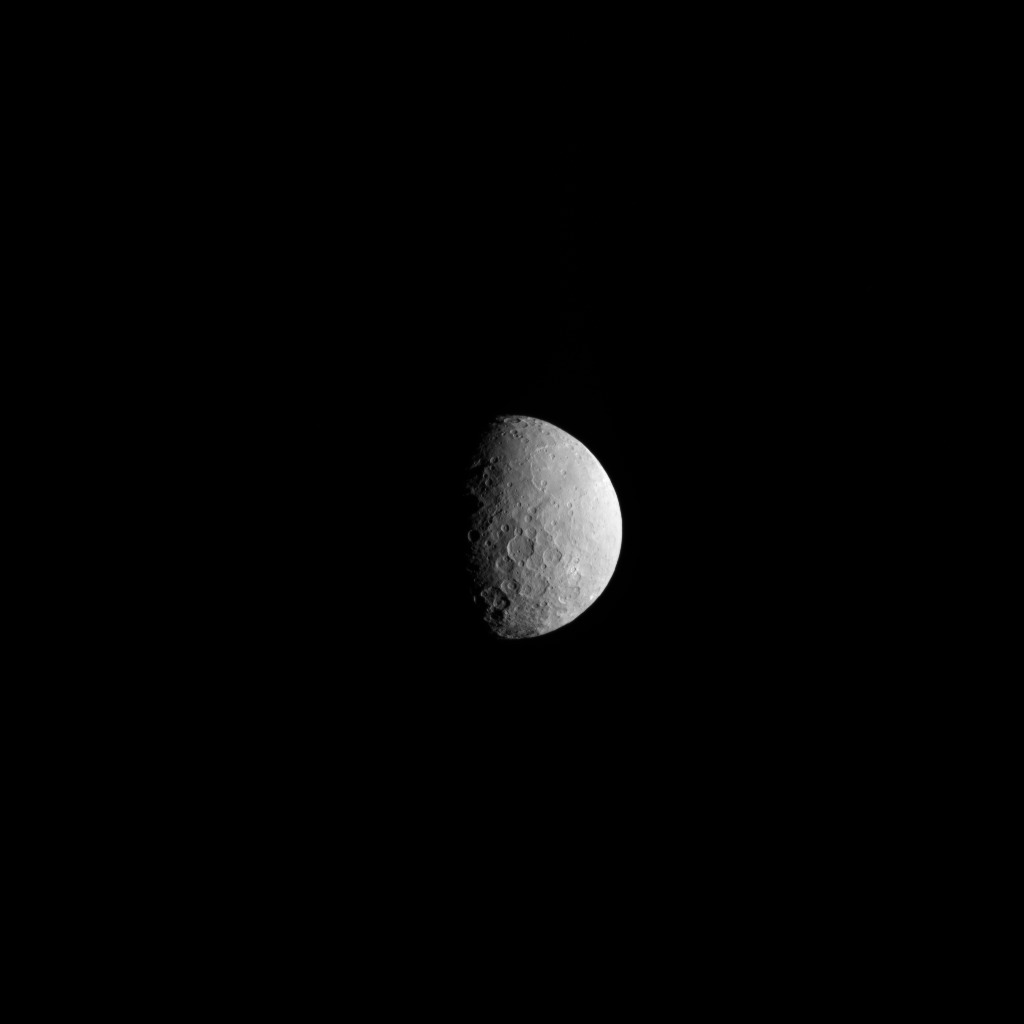

Ceres’ Southern Hemisphere (Navigation Image)

NASA’s Dawn spacecraft took this picture as it reached its new orbit to observe Ceres in opposition, when Dawn is directly between the sun and the Occator Crater bright spots. Entering the very tight opposition geometry (explained here) is a major feat that requires extra checks for increased delivery accuracy. Hence, this picture was part of a series of images intended to help the navigation of the spacecraft relative to Ceres.

This vantage point highlights the southern hemisphere of Ceres. Abundant polygonal craters can be seen, starting with Kerwan, Ceres’ largest crater at 174 miles (280 kilometers) in diameter, in the upper right of Ceres’ circular disc. Kerwan’s rims appear subdued and its floor is relatively relaxed. The crater found almost in the “bullseye” of the crater is called Insitor (16 miles or 26 kilometers in diameter).

The Inamahari and Homshuk craters featured here can be found at the top of the disc. Another large polygonal crater called Chaminuka (76 miles, 122 kilometers in diameter) is found toward the center. This map can be used to locate these and more features.

The name “Kerwan” refers to the Hopi spirit of sprouting maize and “Chaminuka” to the Shona (Zimbabwe) spirit who provides rains in times of droughts. “Insitor” is named for the Roman agricultural deity in charge of the sowing.

This picture was taken on April 17, 2017, from an altitude of about 28,000 miles (45,000 kilometers).

Dawn’s mission is managed by JPL for NASA’s Science Mission Directorate in Washington. Dawn is a project of the directorate’s Discovery Program, managed by NASA’s Marshall Space Flight Center in Huntsville, Alabama. UCLA is responsible for overall Dawn mission science. Orbital ATK, Inc., in Dulles, Virginia, designed and built the spacecraft. The German Aerospace Center, the Max Planck Institute for Solar System Research, the Italian Space Agency and the Italian National Astrophysical Institute are international partners on the mission team.

Credit: NASA/JPL-Caltech/UCLA/MPS/DLR/IDA